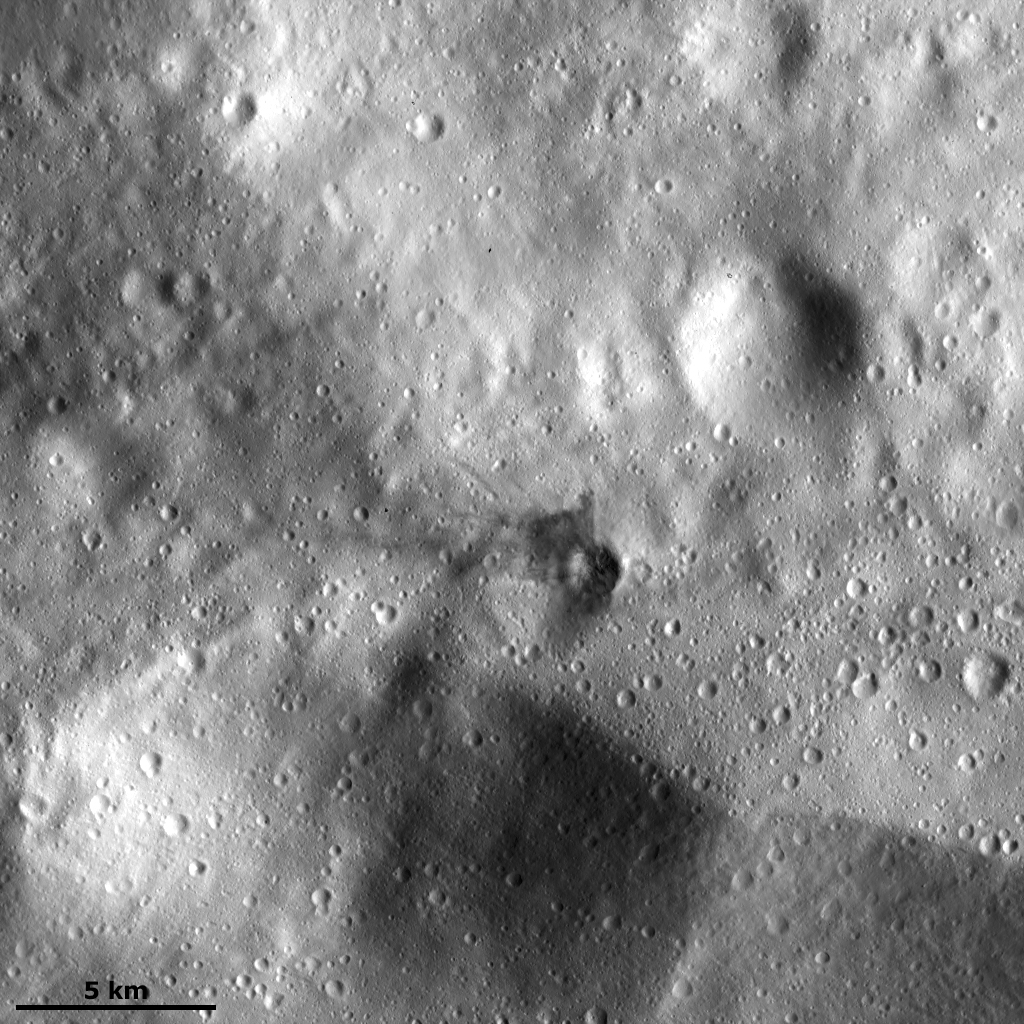

Dark Material in the Ejecta of a Small Crater

This Dawn framing camera (FC) image of Vesta shows a small crater with ejecta made of dark material, in the center of the image. This crater is roughly 1.25 kilometers (0.78 miles) in diameter, has a reasonably sharp rim and the dark ejecta extends for roughly 1.5 kilometers (0.93 miles). The dark ejected material does not extend evenly around the crater, but is concentrated on the top left side of the crater. Dark material is also visible in a large part of the interior of the crater. None of the other craters have such clearly visible dark material associated with them. The origin of Vesta’s dark material is enigmatic and is currently under investigation.

This image is located in Vesta’s Urbinia quadrangle in the Vestan southern hemisphere. NASA’s Dawn spacecraft obtained this image with its framing camera on Dec. 18, 2011. This image was taken through the camera’s clear filter. The distance to the surface of Vesta is 272 kilometers (169 miles) and the image has a resolution of about 25 meters (82 feet) per pixel. This image was acquired during the LAMO (low-altitude mapping orbit) phase of the mission.

The Dawn mission to Vesta and Ceres is managed by NASA’s Jet Propulsion Laboratory, a division of the California Institute of Technology in Pasadena, for NASA’s Science Mission Directorate, Washington D.C. UCLA is responsible for overall Dawn mission science. The Dawn framing cameras have been developed and built under the leadership of the Max Planck Institute for Solar System Research, Katlenburg-Lindau, Germany, with significant contributions by DLR German Aerospace Center, Institute of Planetary Research, Berlin, and in coordination with the Institute of Computer and Communication Network Engineering, Braunschweig. The Framing Camera project is funded by the Max Planck Society, DLR, and NASA/JPL.

Credit: NASA/JPL-Caltech/UCLA/MPS/DLR/IDA